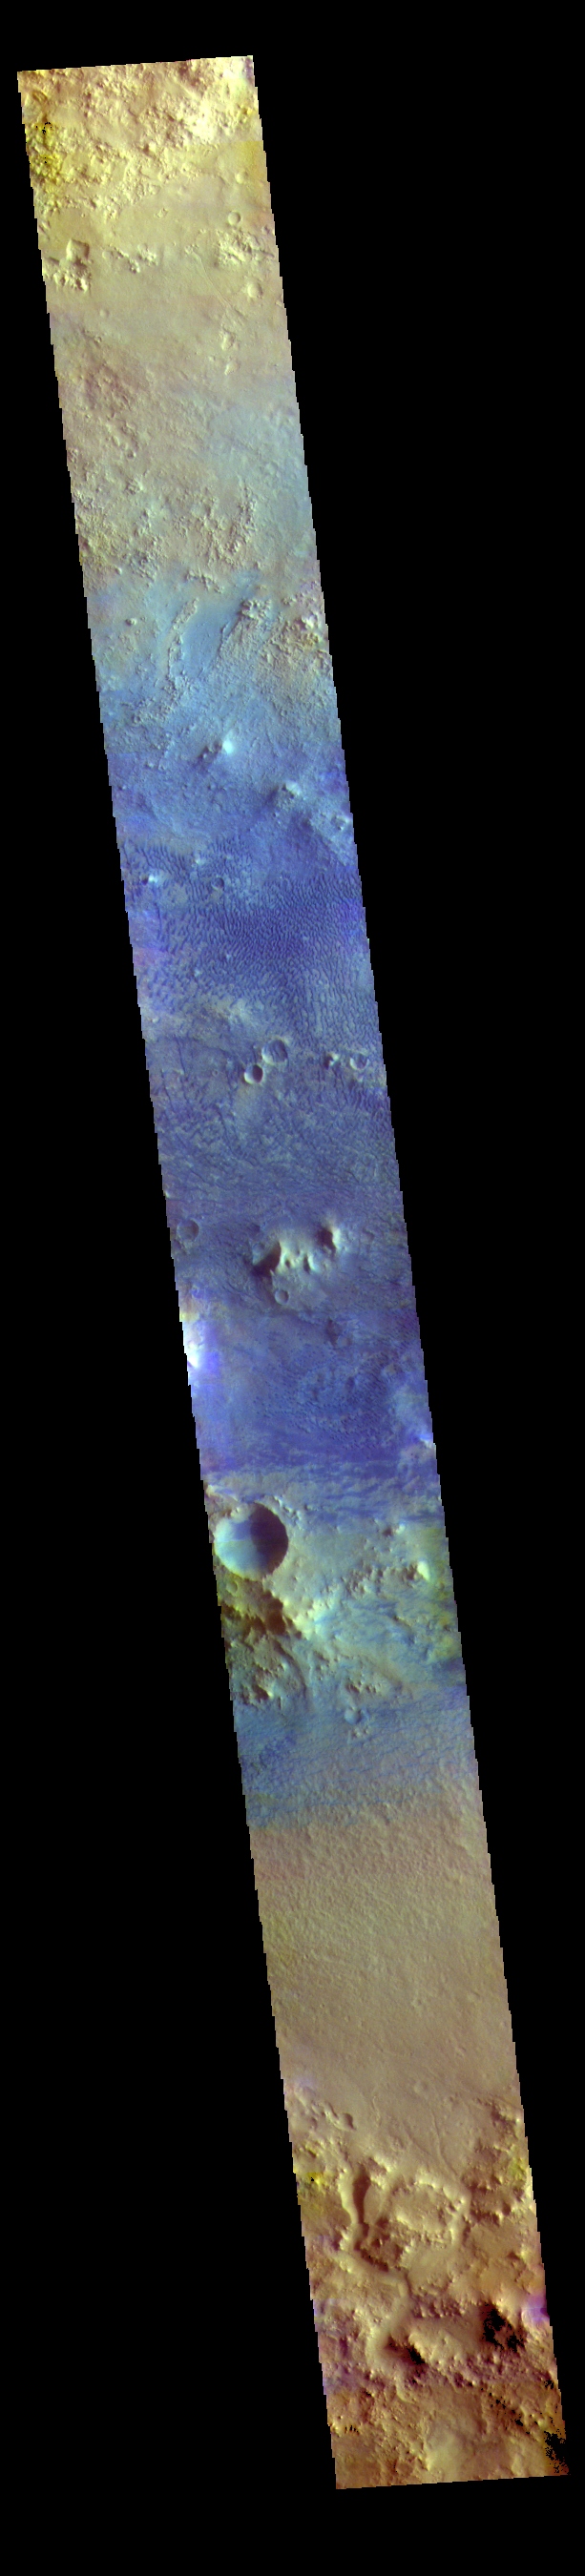

Baldet Crater – False Color

The THEMIS VIS camera contains 5 filters. The data from different filters can be combined in multiple ways to create a false color image. These false color images may reveal subtle variations of the surface not easily identified in a single band image. Today’s false color image shows a cross section of Baldet Crater. Dark blue tones in this filter combination indicate basaltic sands. A large field of dunes is visible on the floor of the crater. Baldet Crater is located in Terra Sabaea and is 181km (112 miles) in diameter.

Credit: NASA/JPL-Caltech/ASU